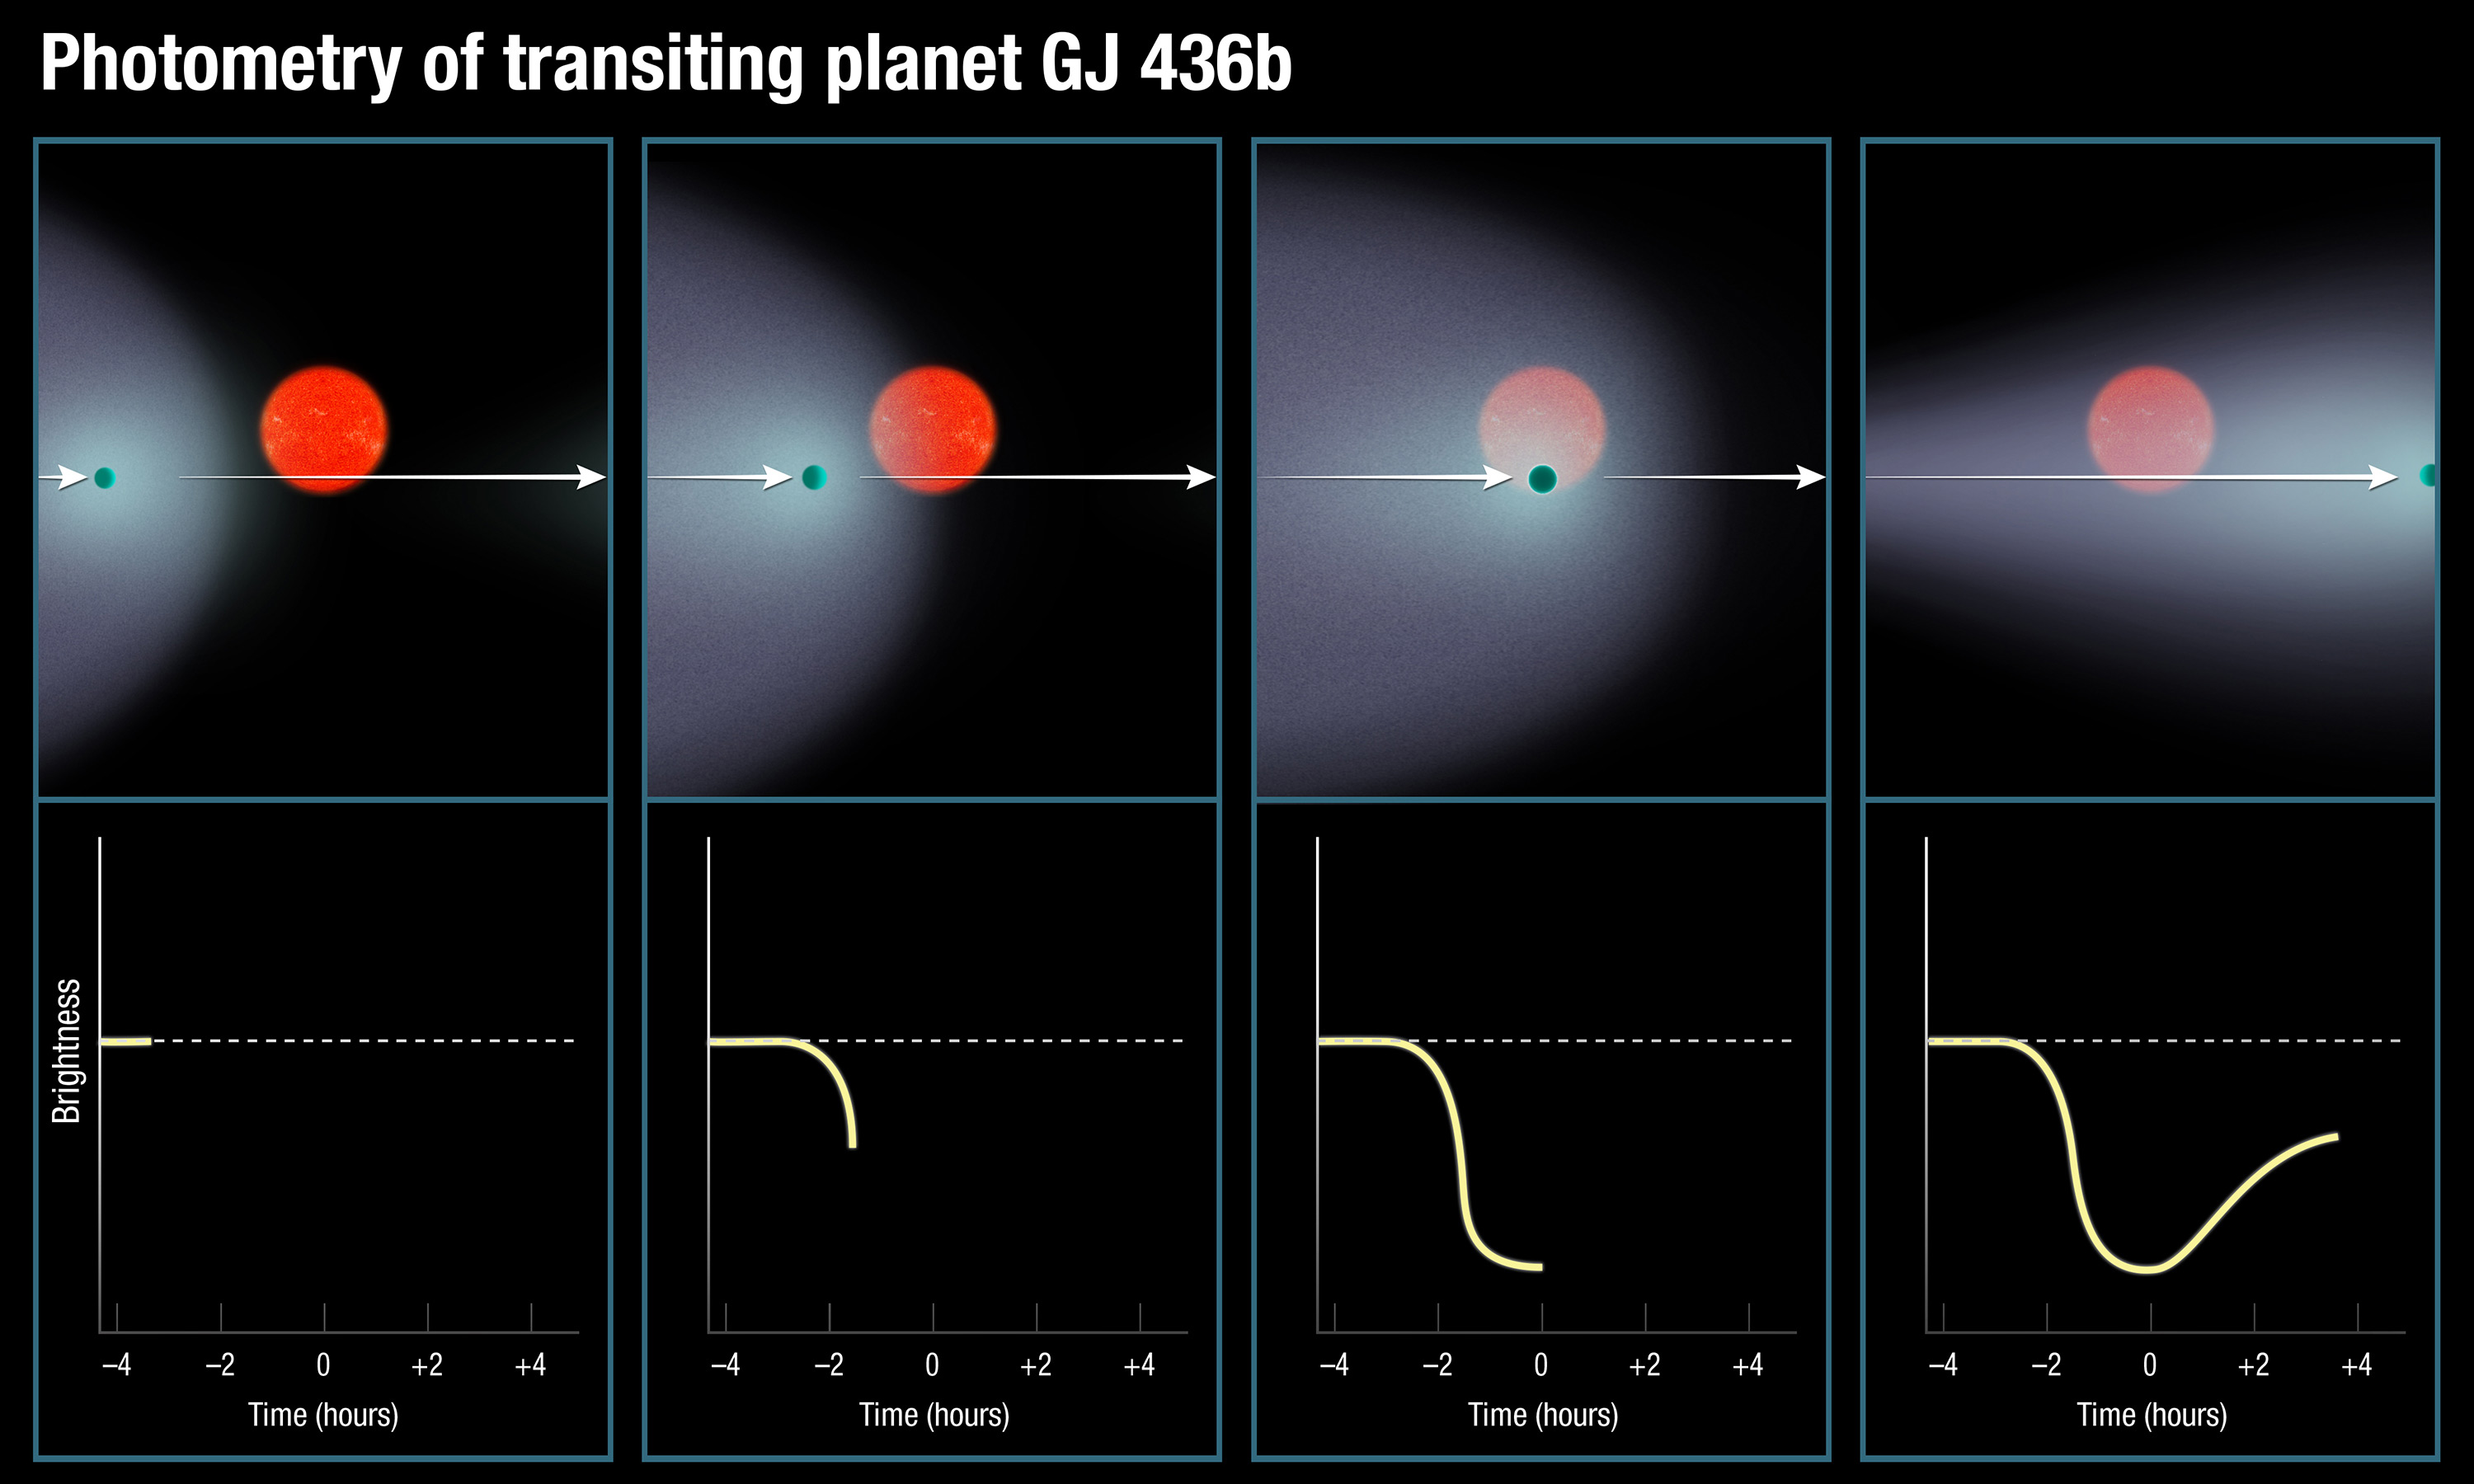

Photometry of Transiting Planet GJ 436b

This artist's diagram shows the unusual light curve produced when the exoplanet GJ 436b and the huge, comet-like hydrogen cloud nicknamed "The Behemoth" pass in front of the parent star. Because the planet's orbit is tilted nearly edge-on to our view from Earth, the planet and cloud can be seen eclipsing its star. Astronomers see the extended dip in the light caused by the enormous cloud. That dip trails off slowly due to the cloud's comet-like tail.

Credit: NASA, ESA, and A. Feild (STScI)